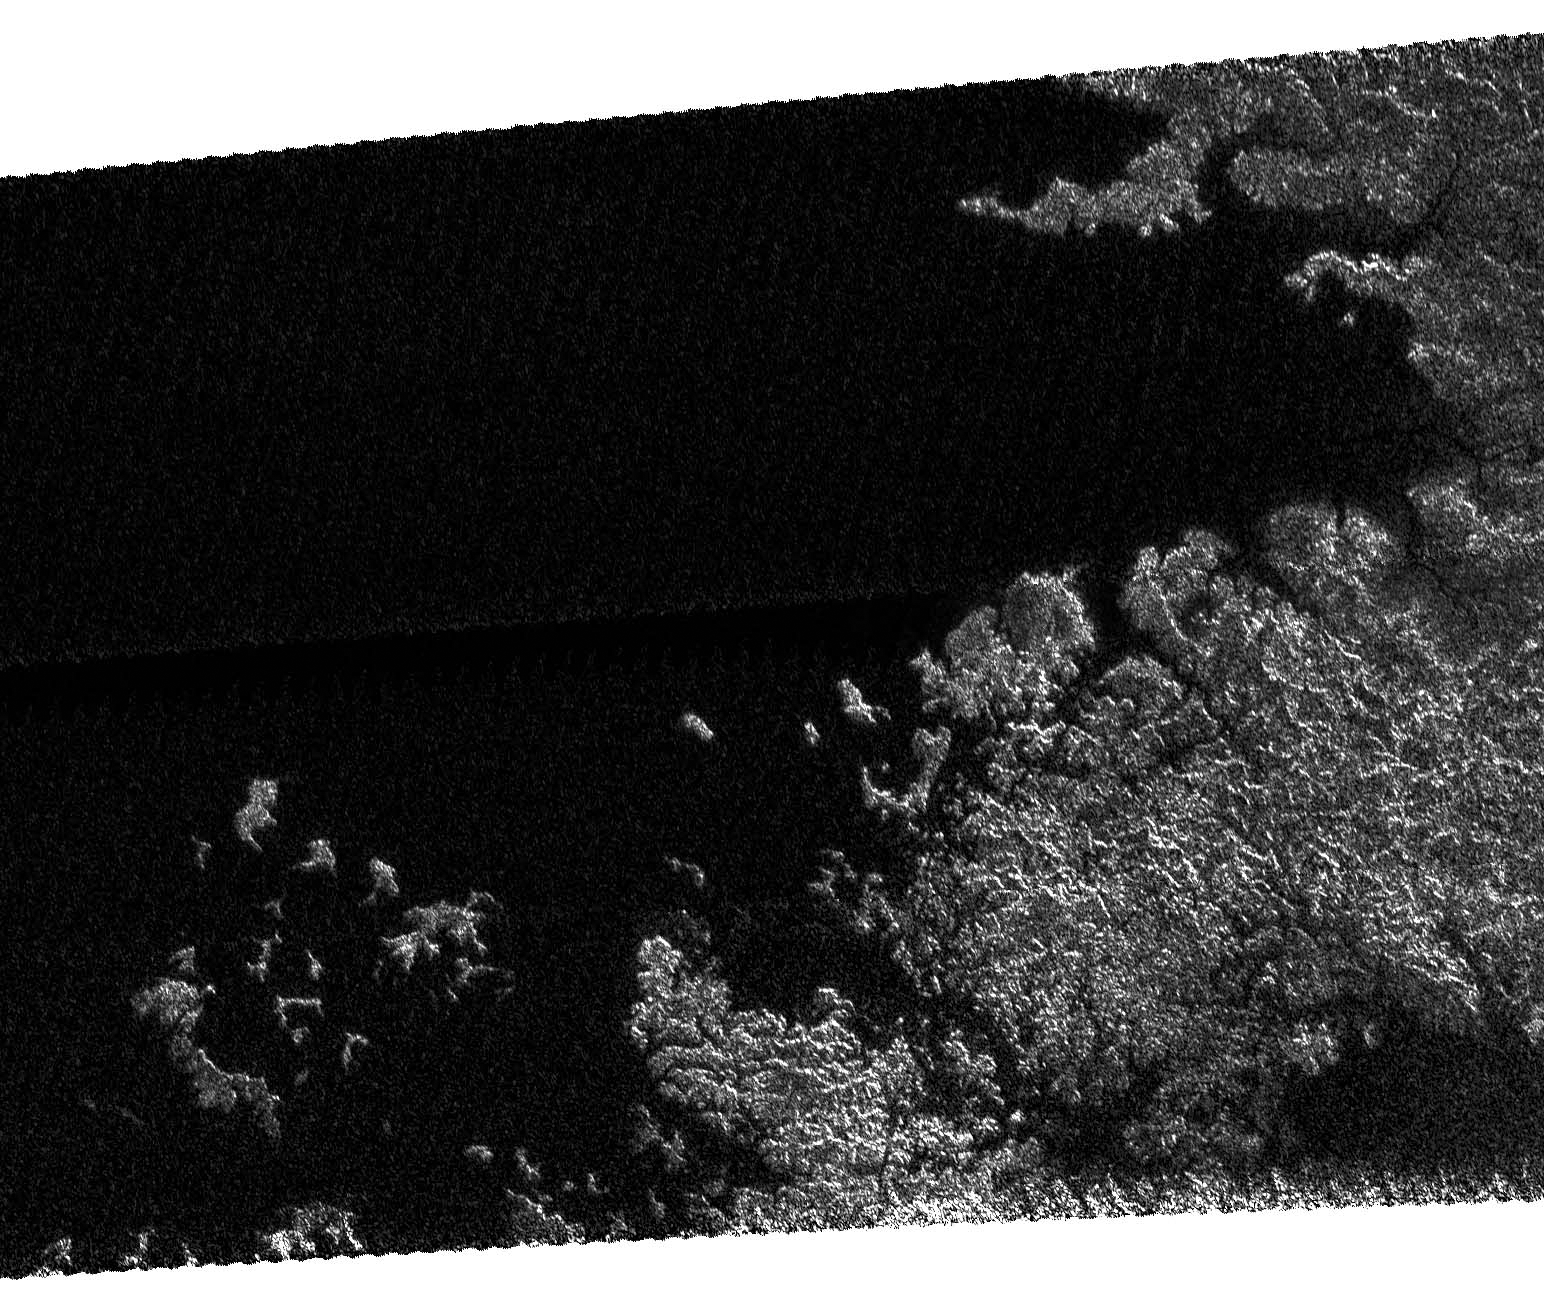

Coasts and Drowned Mountains

On May 12, 2007, Cassini completed its 31st flyby of Saturn’s moon Titan, which the team calls T30. The radar instrument obtained this image showing the coastline and numerous island groups of a portion of a large sea, consistent with the larger sea seen by the Cassini imaging instrument (see PIA08930).

Like other bodies of liquid seen on Titan, this feature reveals channels, islands, bays, and other features typical of terrestrial coastlines, and the liquid, most likely a combination of methane and ethane, appears very dark to the radar instrument. What is striking about this portion of the sea compared to other liquid bodies on Titan is the relative absence of brighter regions within it, suggesting that the depth of the liquid here exceeds tens of meters (tens of yards). Of particular note is the presence of isolated islands, which follow the same direction as the peninsula to their lower right, suggesting that they may be part of a mountain ridgeline that has been flooded. This is analogous to, for example, Catalina Island off the coast of Southern California.

The image as shown is about 160 kilometers (100 miles) by 270 kilometers (170 miles) at 300-meter (980-foot) resolution. The image is centered near 70 degrees north latitude and 310 west longitude.

The Cassini-Huygens mission is a cooperative project of NASA, the European Space Agency and the Italian Space Agency. The Jet Propulsion Laboratory, a division of the California Institute of Technology in Pasadena, manages the mission for NASA’s Science Mission Directorate, Washington, D.C. The Cassini orbiter was designed, developed and assembled at JPL. The radar instrument was built by JPL and the Italian Space Agency, working with team members from the United States and several European countries.

Credit: NASA/JPL-Caltech/ASI